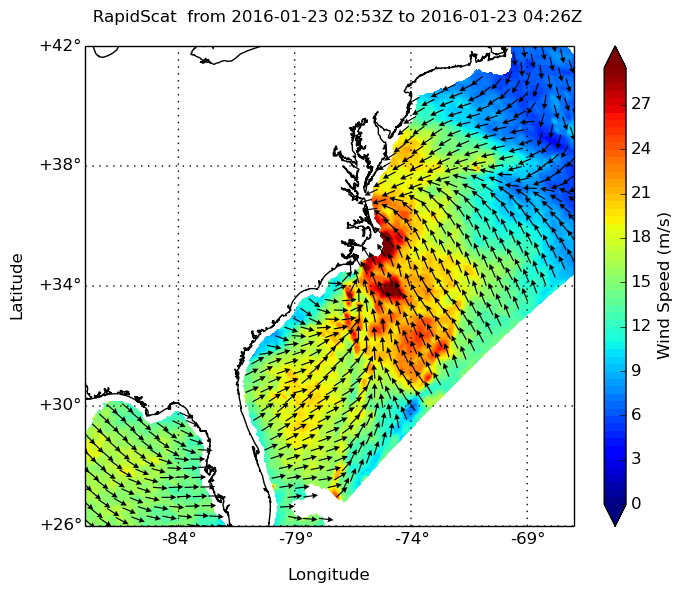

Winter Storm Winds on U.S. East Coast, as Viewed by ISS-RapidScat

NASA’s ISS-RapidScat instrument on the International Space Station provided a look at the strong winds that created blizzard conditions and coastal flooding during the historic winter storm that blanketed much of the U.S. East Coast, starting Jan. 23, 2016. At 7:30 p.m. PST on Jan. 22, RapidScat showed sustained winds as strong as 30 meters per second (65 mph/105 kilometers per hour) off the coasts of North Carolina and Virginia. Many beachfront towns from southern New Jersey to Maryland were flooded as winds pushed ocean waters inland. The town of Cape May, New Jersey, reported a flood level of 8.98 feet (2.74 meters) — the highest on record.

This image shows ocean winds near the surface off the U.S. East Coast, from the hook of Cape Cod at top right to the Florida peninsula at bottom left. The mid-Atlantic states are directly in the path of the highest wind speeds.

RapidScat measures Earth’s ocean surface wind speed and direction over open waters. The instrument’s data on ocean winds provide essential measurements for researchers and scientists to use in weather predictions, including hurricane monitoring. The NASA instrument arrived at the International Space Station (ISS) on Sept. 23, 2014, providing a new resource for tracking and studying storms ranging from tropical cyclones to nor’easters. RapidScat has kept busy in 2015’s already active Southern Hemisphere hurricane season and the Northern Hemisphere’s winter storm season.

Credit: NASA/JPL-Caltech